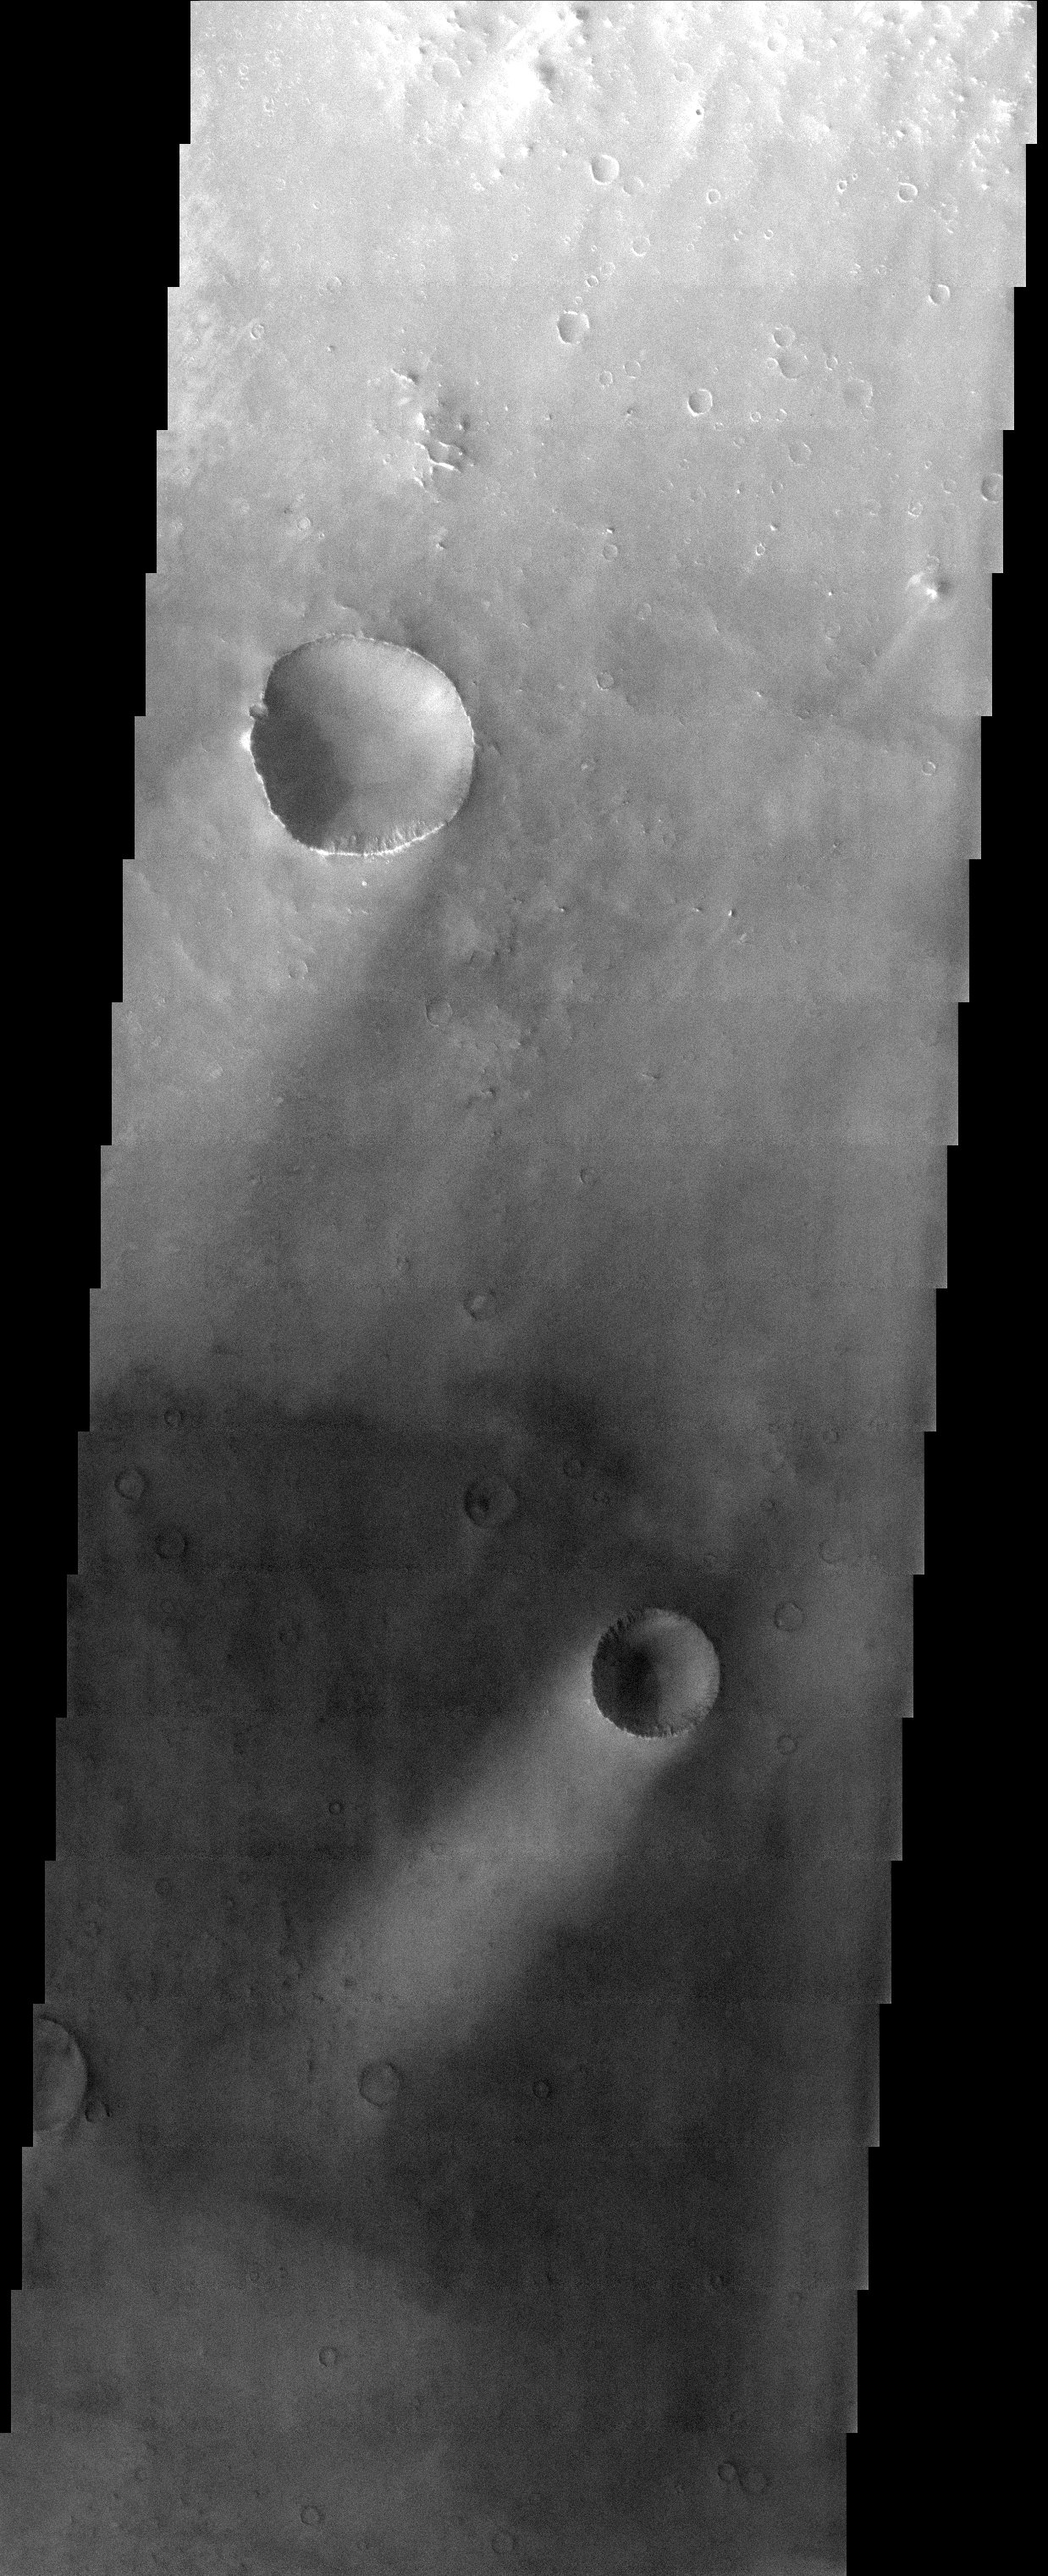

Wind Streaks

Released 17 September 2003

Bright wind streaks are present in the lee of craters and other obstacles in this image, located in Sinus Sabaeus, near the Martian equator. These streaks indicate that the local winds blow from the northeast (upper right in the image). The brightness of the streaks indicates that either bright material has been deposited in the lee of the craters, or that the surface has eroded preferentially in the lee of craters, exposing an underlying bright material. Because the streaks are bright regardless of the surrounding surface brightness, the first hypothesis most likely. The streaks probably all represent deposits of the same bright material that settled out of the atmosphere in the wind shelter provided by topographic peaks.

Image information: VIS instrument. Latitude -6.3, Longitude 14.1 East (345.9 West). 19 meter/pixel resolution.

Note: this THEMIS visual image has not been radiometrically nor geometrically calibrated for this preliminary release. An empirical correction has been performed to remove instrumental effects. A linear shift has been applied in the cross-track and down-track direction to approximate spacecraft and planetary motion. Fully calibrated and geometrically projected images will be released through the Planetary Data System in accordance with Project policies at a later time.

NASA’s Jet Propulsion Laboratory manages the 2001 Mars Odyssey mission for NASA’s Office of Space Science, Washington, D.C. The Thermal Emission Imaging System (THEMIS) was developed by Arizona State University, Tempe, in collaboration with Raytheon Santa Barbara Remote Sensing. The THEMIS investigation is led by Dr. Philip Christensen at Arizona State University. Lockheed Martin Astronautics, Denver, is the prime contractor for the Odyssey project, and developed and built the orbiter. Mission operations are conducted jointly from Lockheed Martin and from JPL, a division of the California Institute of Technology in Pasadena.

Credit: NASA/JPL/Arizona State University